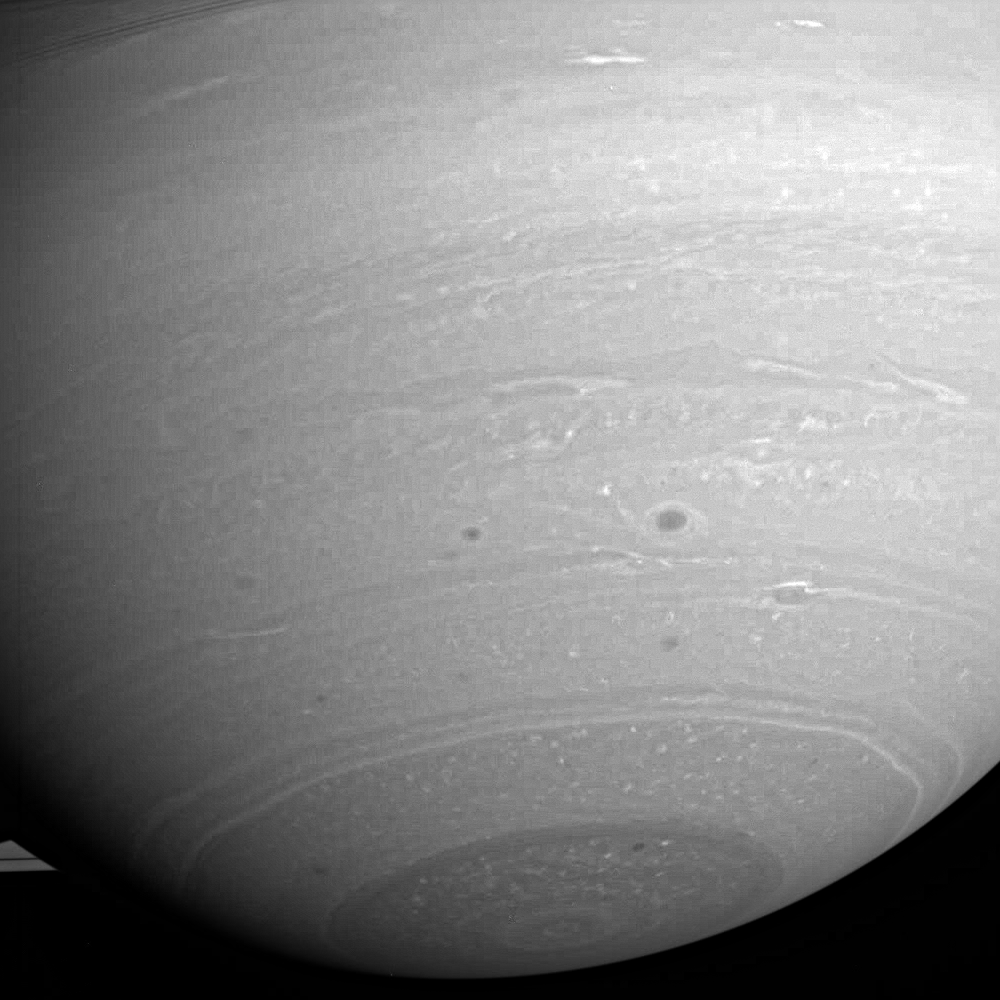

Stormy Days

Cassini’s prying infrared vision allows details of Saturn’s storm-ridden hydrogen atmosphere to be revealed as never before.

North of the dark south polar region is what may be a “polygonal wave” structure developing in the atmosphere. Such a wave was seen in the northern polar region in images from NASA’s Voyager spacecraft and had a hexagon shape that surrounded the pole.

This view has been magnified and enhanced to improve contrast in the visible features. The image was taken using a compression scheme that decreases image file size for storage onboard the spacecraft, and thus the image appears slightly blocky, or “pixelated” following enhancement.

The image was taken with the Cassini spacecraft wide-angle camera on July 31, 2005, through a filter sensitive to wavelengths of infrared light centered at 752 nanometers at a distance of approximately 1.4 million kilometers (900,000 miles) from Saturn and at a Sun-Saturn-spacecraft, or phase, angle of 36 degrees. Resolution in the original image was 78 kilometers (48 miles) per pixel.

The Cassini-Huygens mission is a cooperative project of NASA, the European Space Agency and the Italian Space Agency. The Jet Propulsion Laboratory, a division of the California Institute of Technology in Pasadena, manages the mission for NASA’s Science Mission Directorate, Washington, D.C. The Cassini orbiter and its two onboard cameras were designed, developed and assembled at JPL. The imaging team is based at the Space Science Institute, Boulder, Colo.

Credit: NASA/JPL/Space Science Institute